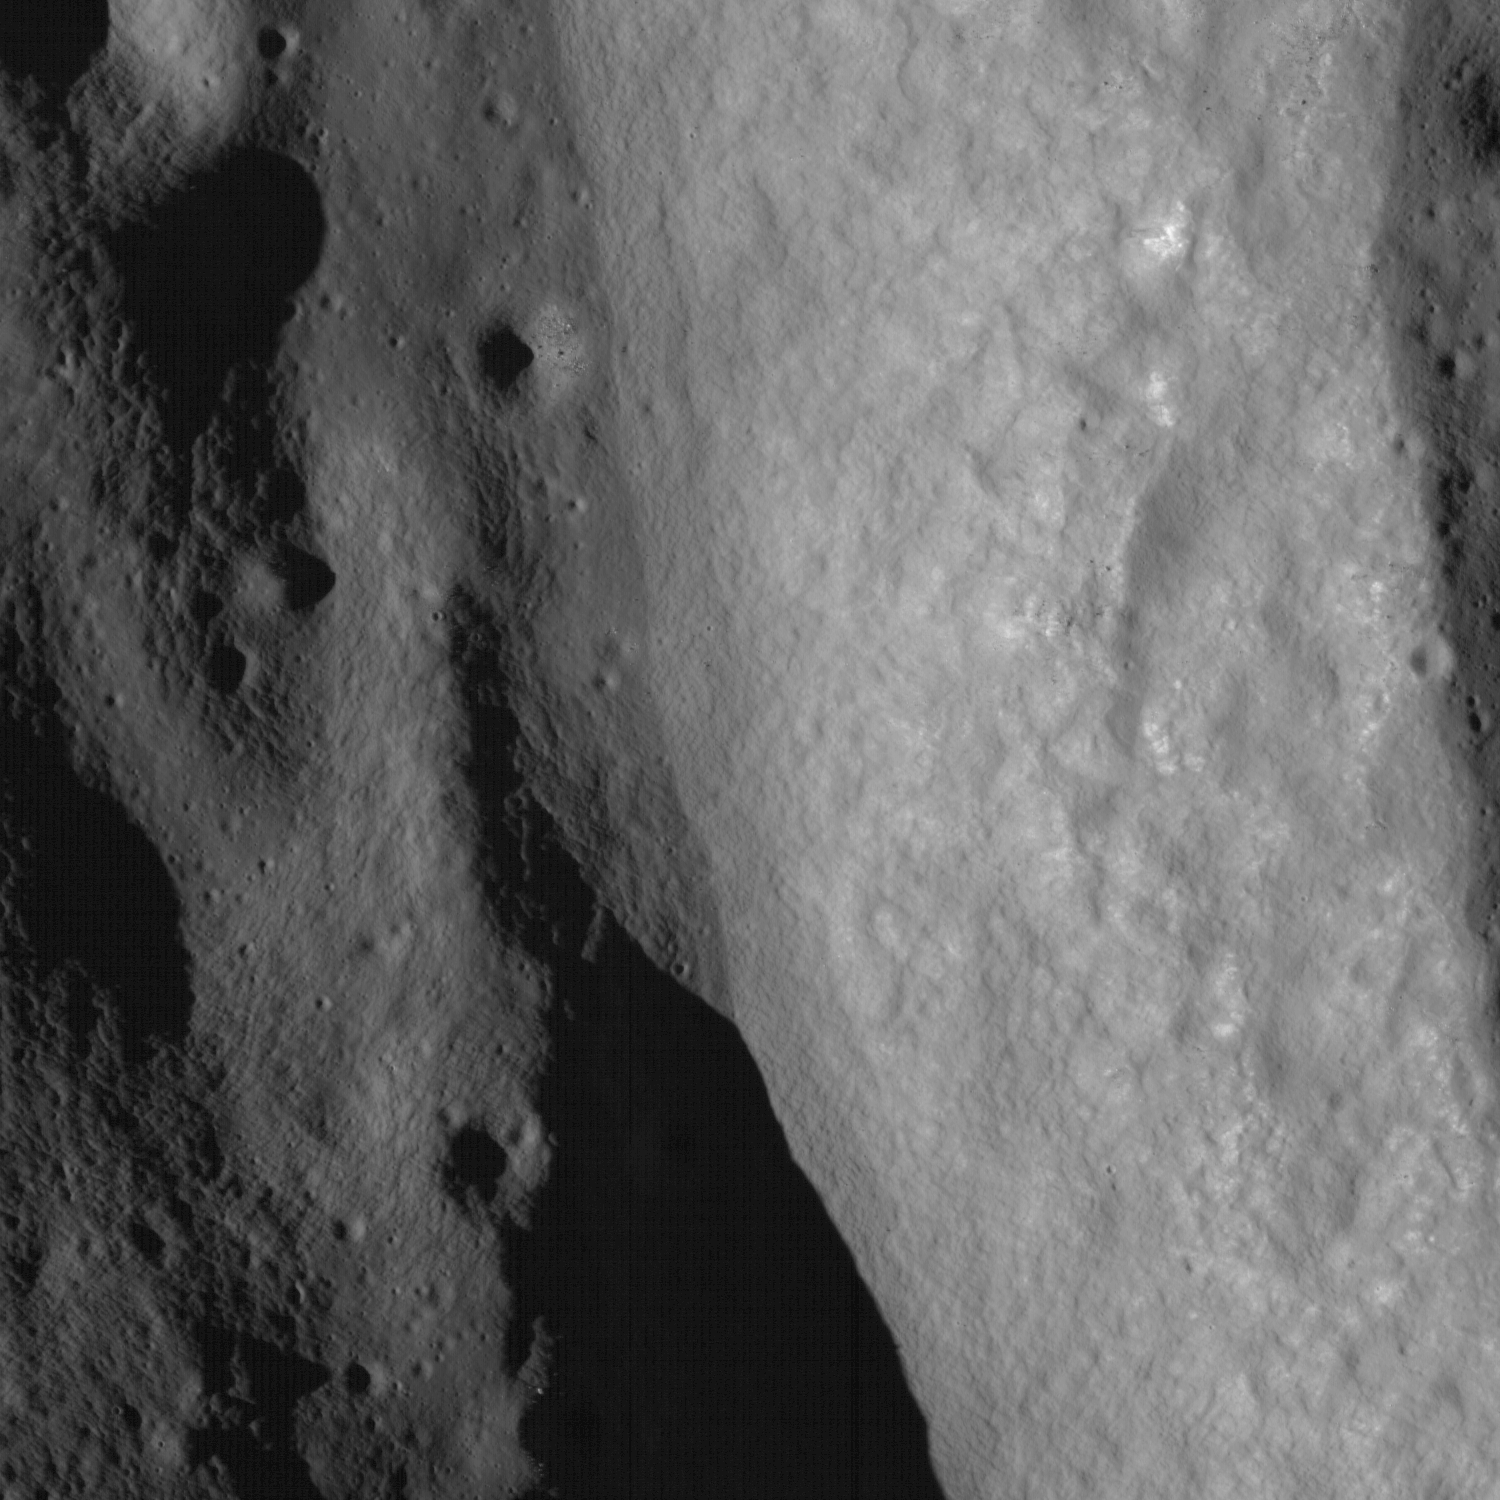

Terraced Wall in Bürg Crater

LROC NAC frame closeup of crater wall and terrace in Bürg crater (45.0°N, 28.2°E). The outer rim of the crater is along the right side of the frame. Image width is 1.62 km

Bürg is a 40-km diameter, Copernican-aged, complex crater located within Lacus Mortis (the Lake of Death) on the nearside of the Moon. Complex craters, like this one, have terraced walls and a central peak (not shown here). The rim of the crater is along the right side and the walls slope down towards the left of the image. The terrace shown is ~1 km wide and is pockmarked with smaller craters. Terraces form as sections of the crater wall slump downward after the impact. Note that there are very few impact craters on the wall of the crater. Usually fewer craters indicate a surface is younger, however in this case its simply that material slides down the crater wall’s steep slopes erasing craters.

NASA’s Goddard Space Flight Center built and manages the mission for the Exploration Systems Mission Directorate at NASA Headquarters in Washington. The Lunar Reconnaissance Orbiter Camera was designed to acquire data for landing site certification and to conduct polar illumination studies and global mapping. Operated by Arizona State University, the LROC facility is part of the School of Earth and Space Exploration (SESE). LROC consists of a pair of narrow-angle cameras (NAC) and a single wide-angle camera (WAC). The mission is expected to return over 70 terabytes of image data.

Credit: NASA/GSFC/Arizona State University